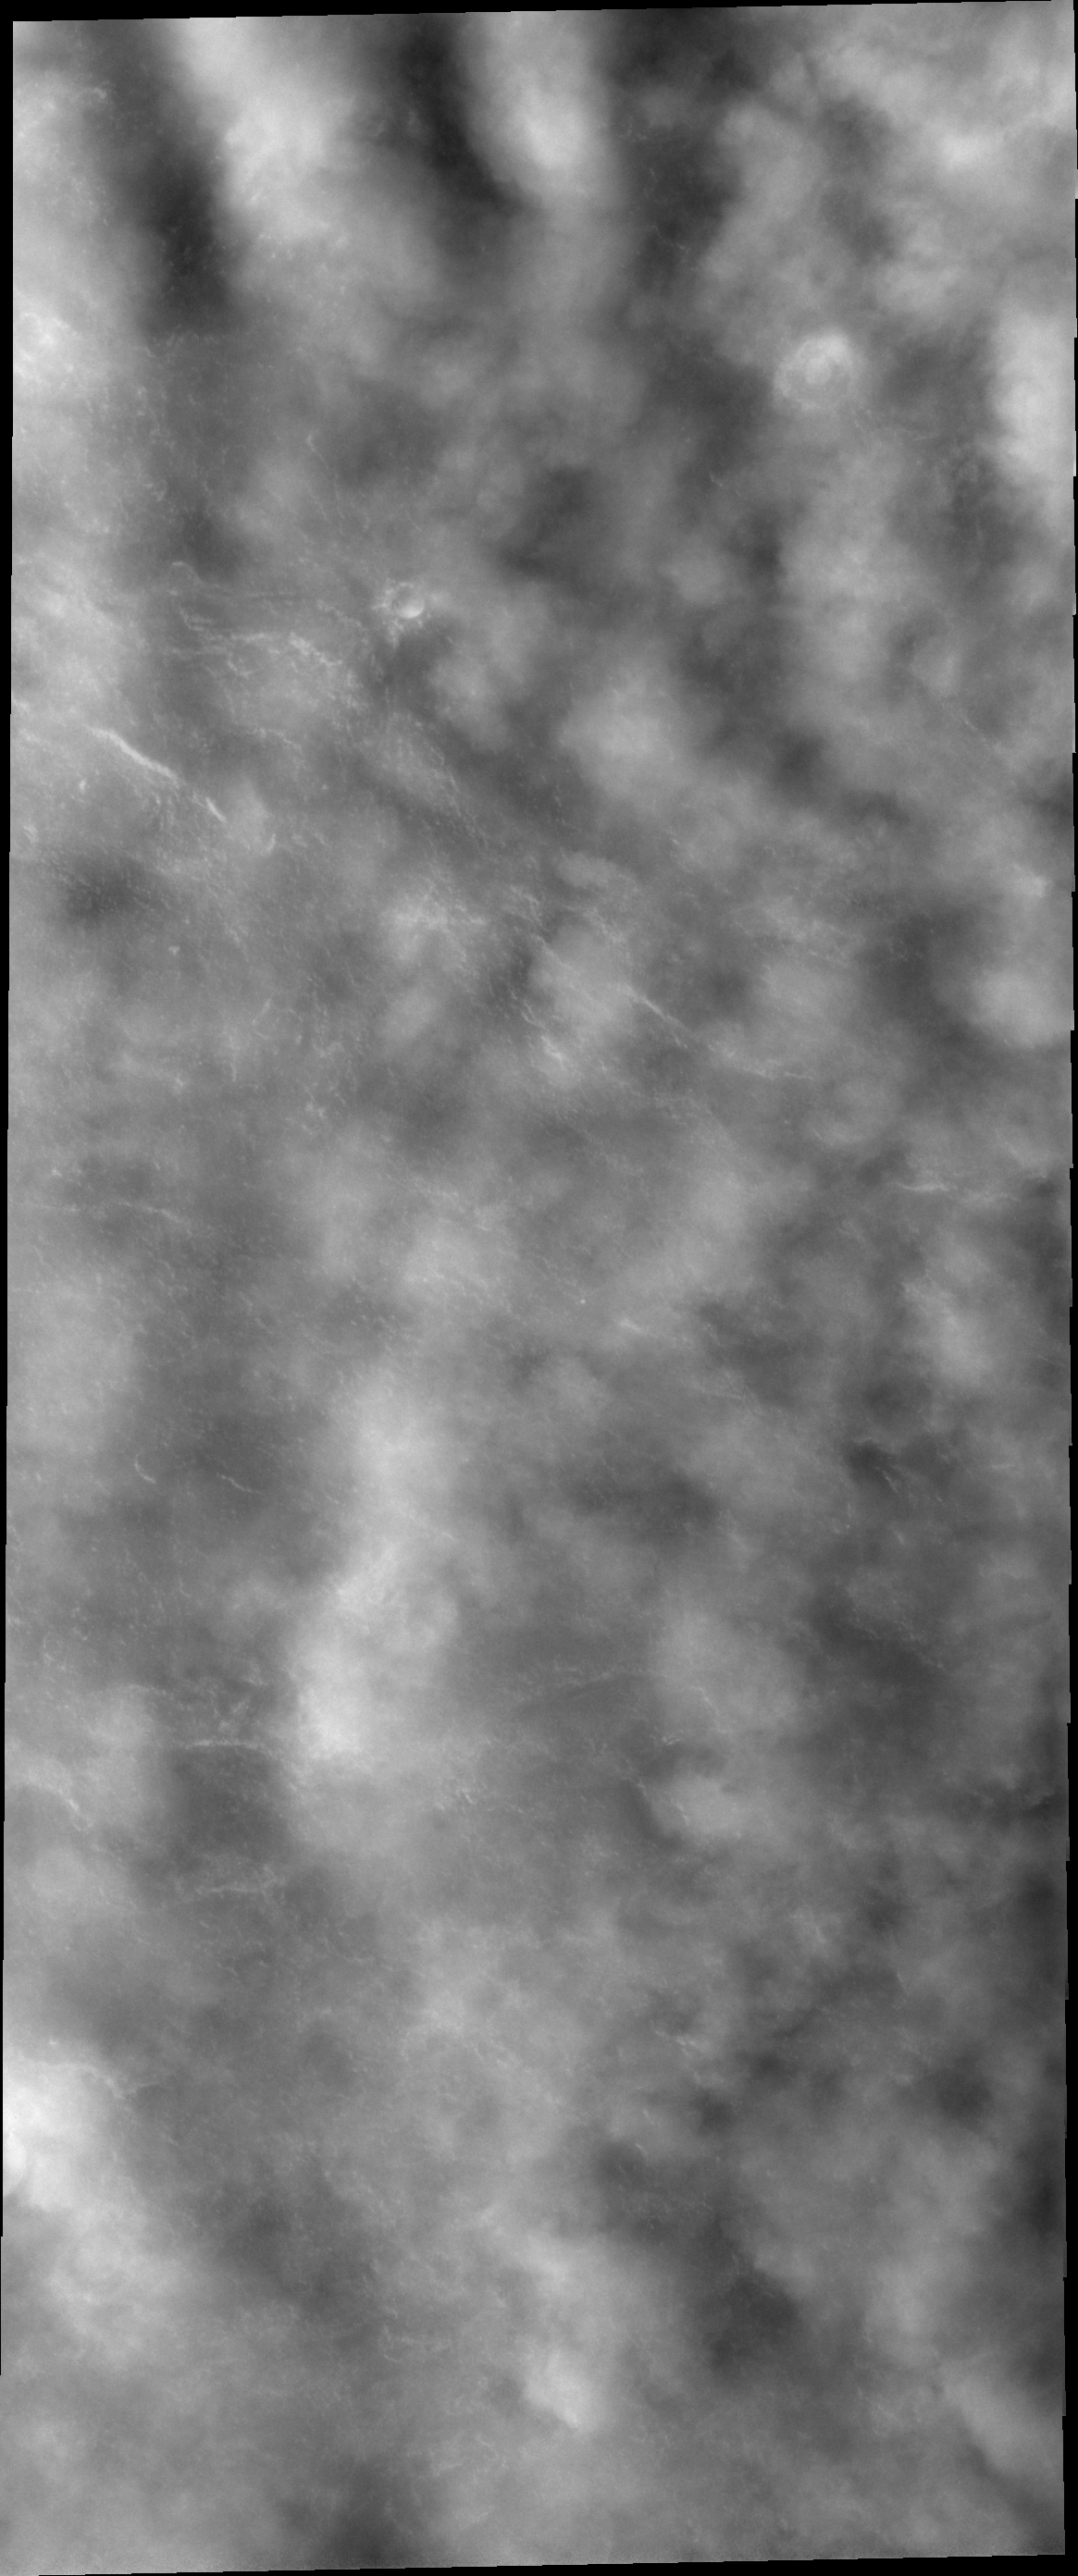

Polar Clouds

With the changing of seasons comes changes in weather. This VIS image shows clouds in the north polar region. The surface is just barely visible in part of the image.

Credit: NASA/JPL/ASU